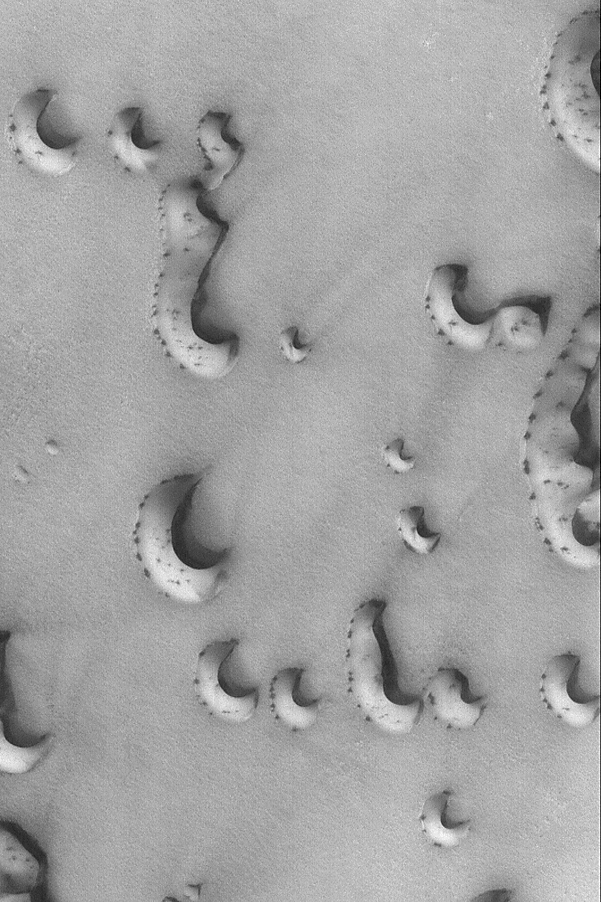

Spotty Dunes

27 July 2004
Frost-covered dunes develop spots and streaks as they begin to defrost in springtime. This April 2004 Mars Global Surveyor (MGS) Mars Orbiter Camera (MOC) image shows a suite of north polar dunes in the early stages of the defrosting process. At the time the image was acquired, Mars was only 1 month into the northern spring season. The picture is located near 75.9°N, 266.0°W, and is illuminated by sunlight from the lower left. The image covers an area about 3 km (1.9 mi) wide.

Credit: NASA/JPL/Malin Space Science Systems